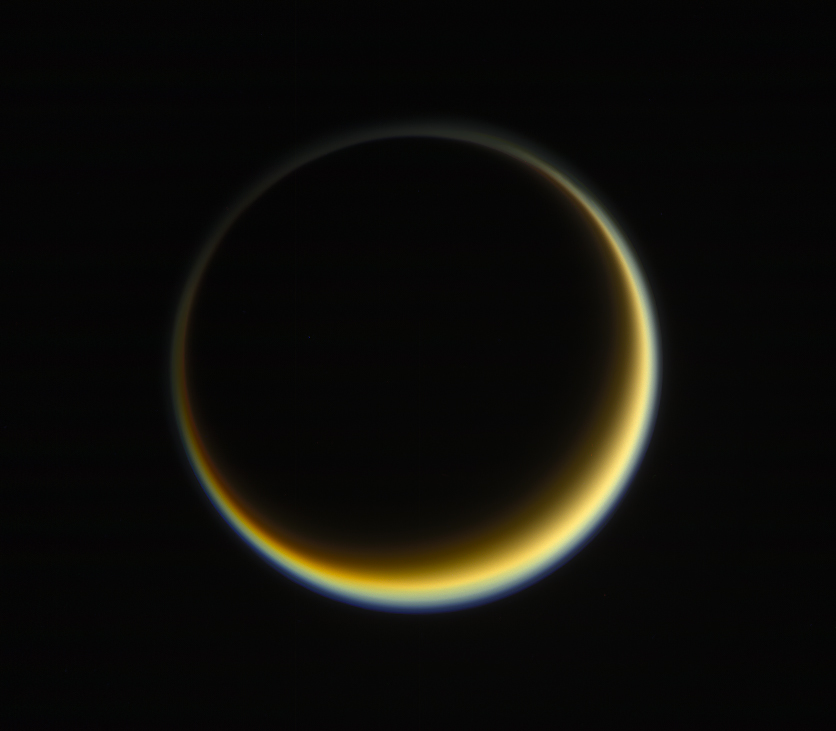

Highlighting Titan’s Hazes

NASA’s Cassini spacecraft looks toward the night side of Saturn’s moon Titan in a view that highlights the extended, hazy nature of the moon’s atmosphere. During its long mission at Saturn, Cassini has frequently observed Titan at viewing angles like this, where the atmosphere is backlit by the Sun, in order to make visible the structure of the hazes.

Titan’s high-altitude haze layer appears blue here, whereas the main atmospheric haze is orange. The difference in color could be due to particle sizes in the haze. The blue haze likely consists of smaller particles than the orange haze.

Images taken using red, green and blue spectral filters were combined to create this natural-color view. The image was taken with the Cassini spacecraft narrow-angle camera on May 29, 2017. The view was acquired at a distance of approximately 1.2 million miles (2 million kilometers) from Titan. Image scale is 5 miles (9 kilometers) per pixel.

The Cassini mission is a cooperative project of NASA, ESA (the European Space Agency) and the Italian Space Agency. The Jet Propulsion Laboratory, a division of Caltech in Pasadena, manages the mission for NASA’s Science Mission Directorate, Washington. The Cassini orbiter and its two onboard cameras were designed, developed and assembled at JPL. The imaging operations center is based at the Space Science Institute in Boulder, Colorado.

Credit: NASA/JPL-Caltech/Space Science Institute